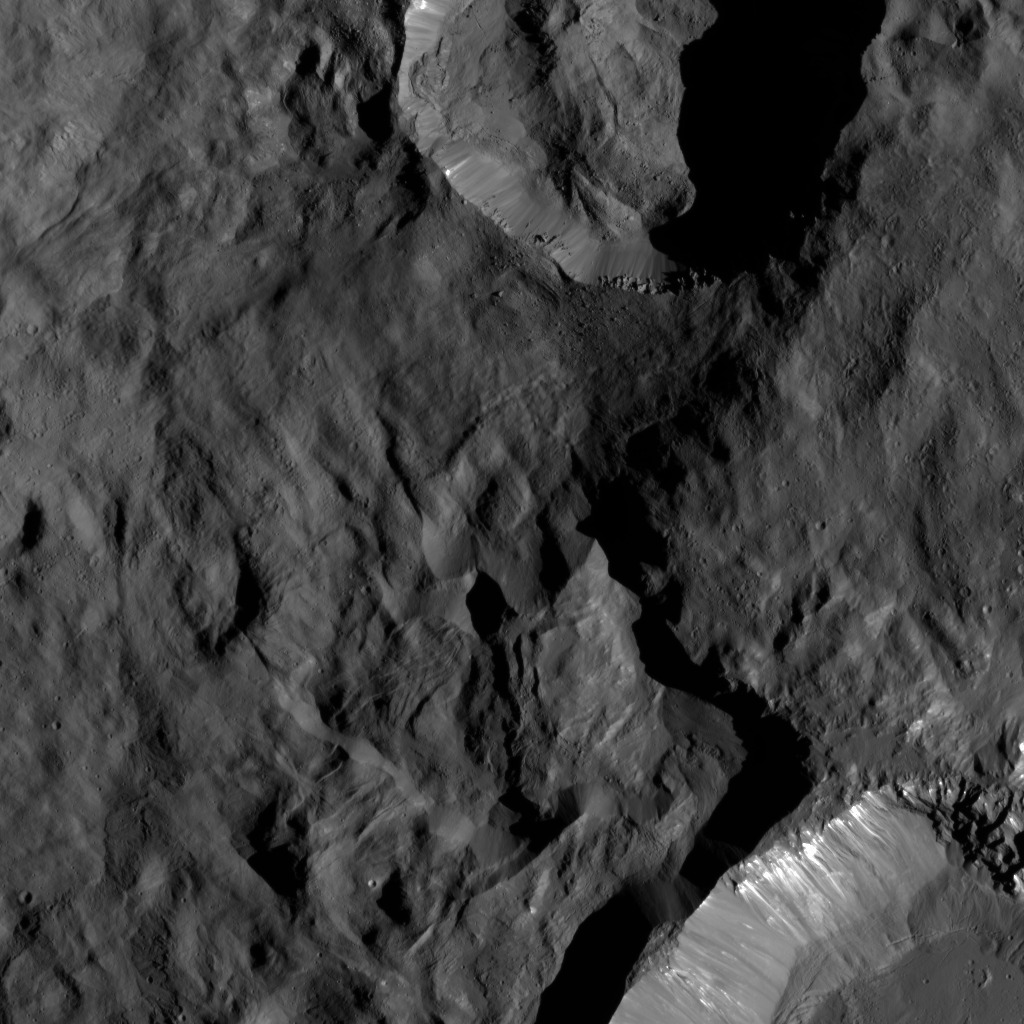

Juling and Kupalo Craters

This region on Ceres, located in the vicinity of Toharu Crater (see PIA19624), presents two small craters: Juling at top (12 miles, 20 kilometers in diameter) and Kupalo at bottom (16 miles, 26 kilometers in diameter). A broader view of these craters can be found in PIA20142. Both craters are relatively young, as indicated by their sharp rims.

These features are located at about the same latitude (about 38 degrees south) as Tawals Crater (see PIA21750) and show similar crater shapes and rugged terrain. These features may reflect the presence of ice below the surface. Subtle bright features can be distinguished in places. These likely were excavated by small impacts and landslides along the slopes of the crater rims. This suggests that a different type of material, likely rich in salts, is present in the shallow subsurface.

Juling is named after the Sakai/Orang Asli spirit of the crops from Malaysia, and Kupalo gets its name from the Russian god of vegetation and of the harvest.

NASA’s Dawn spacecraft acquired this picture on August 24, 2016. The image was taken during Dawn’s extended mission, from its low altitude mapping orbit at about 240 miles (385 kilometers) above the surface. The center coordinates of this image are 38 degrees south latitude, 165 degrees east longitude.

Dawn’s mission is managed by JPL for NASA’s Science Mission Directorate in Washington. Dawn is a project of the directorate’s Discovery Program, managed by NASA’s Marshall Space Flight Center in Huntsville, Alabama. UCLA is responsible for overall Dawn mission science. Orbital ATK Inc., in Dulles, Virginia, designed and built the spacecraft. The German Aerospace Center, Max Planck Institute for Solar System Research, Italian Space Agency and Italian National Astrophysical Institute are international partners on the mission team.

Credit: NASA/JPL-Caltech/UCLA/MPS/DLR/IDA